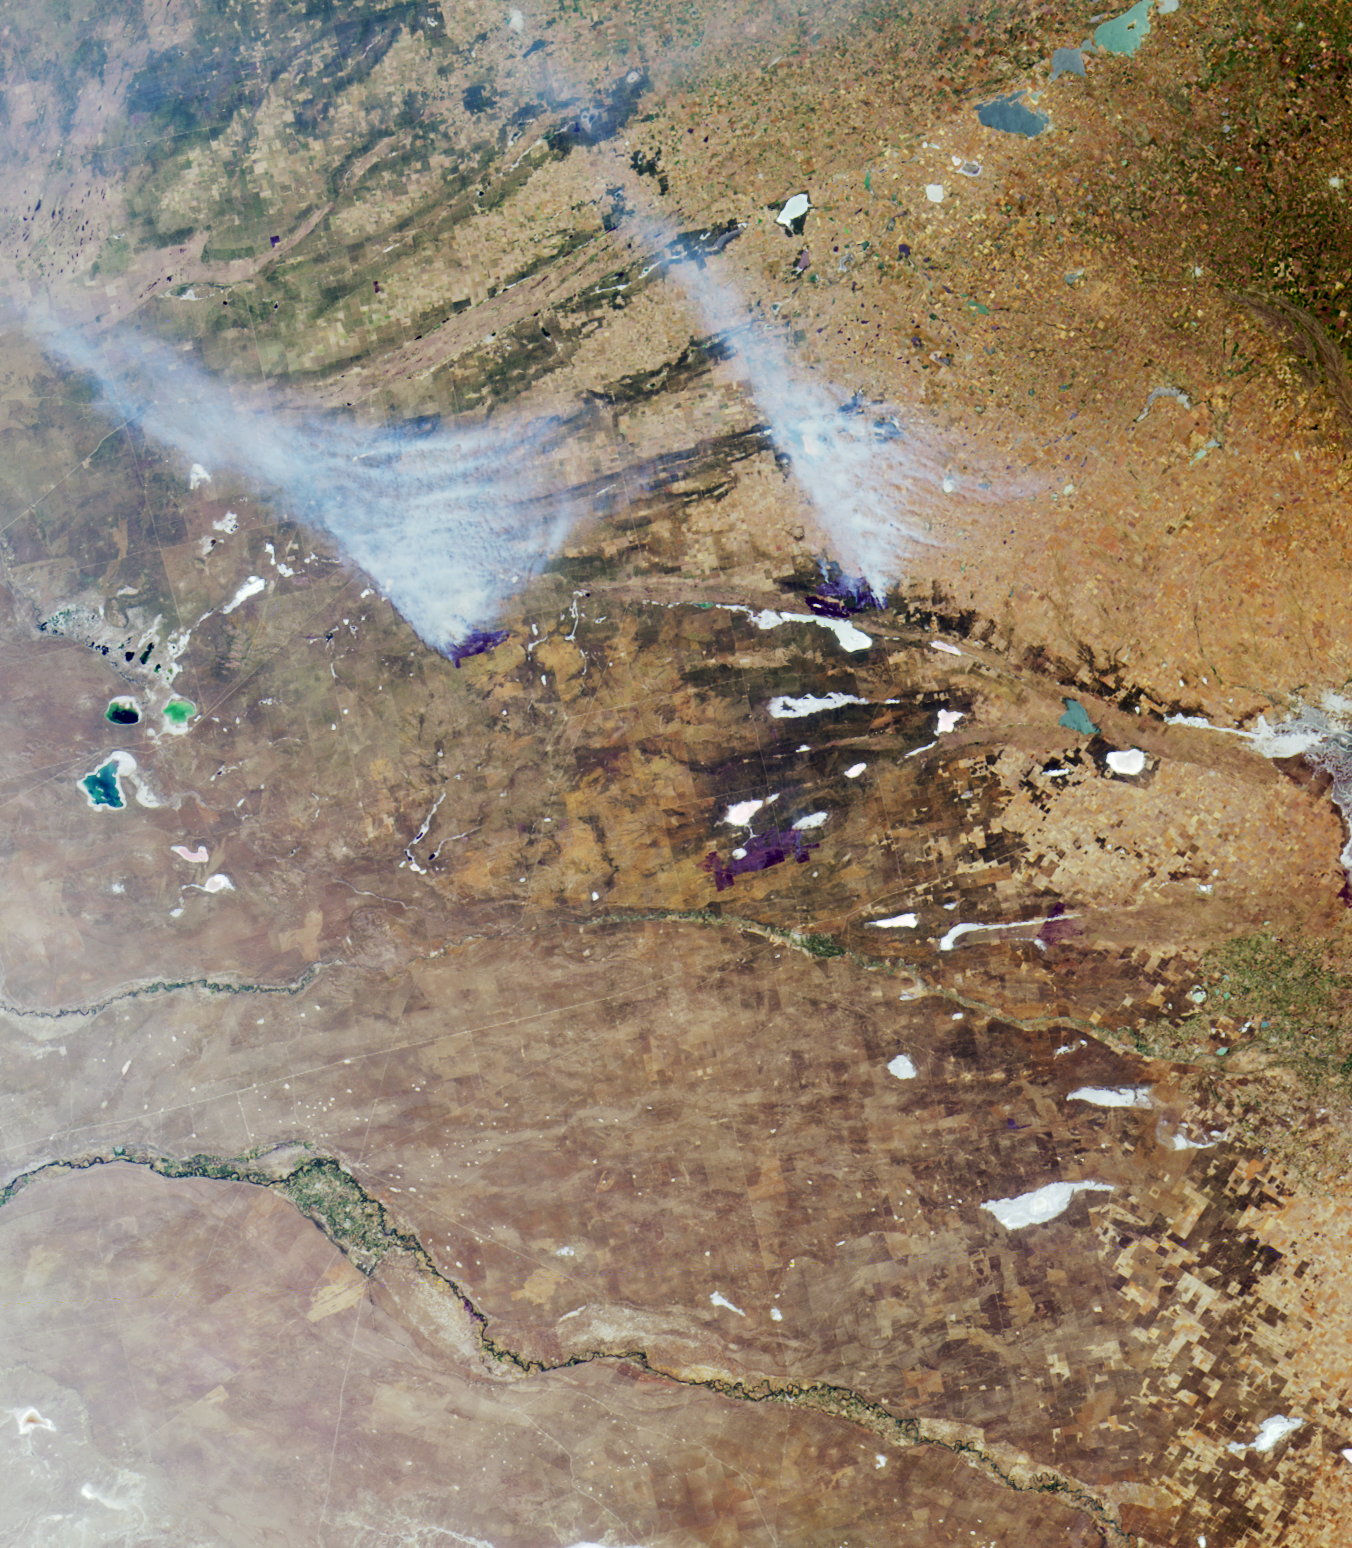

Where on Earth…? MISR Mystery Image Quiz #17:The Pampas of Argentina

The answers to this quiz appear in blue below each question.

1. Of the two large smoke plumes rising from fires near image center, one is burning within 10 kilometers of a major gas pipeline.

False. The major gas pipeline (the Nueba II) connecting the gas field in Neuquen to the port city of Bahia Blanca runs almost parallel and quite close to the highway (apparent as a thin white line crossing the Rio Colorado from southwest to northeast) that connects the two cities. At its closest point, this pipeline is at least 50 kilometers away from either of the two smoke plumes.

2. The blue, green, and silver-colored lakes and lagoons, and the white salt-encrusted lakes and marshes that appear throughout the image area, are usually drier during winter and wetter in the summer.

Both True and False accepted. La Pampa and Buenos Aires provinces receive most rainfall during summer, when the long dry season is broken. However, some years are driest during the middle of summer. In the summer of 2000/2001, the rains were late and the region was dry until after mid-summer.

3. Agriculture in this region is devoted primarily to vegetable and fruit production.

False. The main agricultural products are livestock, forage and cereal crops, soybeans and oil seeds. Fruit and vegetable production does not predominate.

4. There are fewer trees and forests in the region today than there were 500 years ago.

False. The native grasslands of the Pampas are reknowned for the scarcity of trees. Although there has been forest loss in surrounding regions, and although much of the native vegetation of the Pampas has been replaced by modern agriculture and cattle ranching, there were no forests in the Pampas 500 years ago.

5. The fresh waters that feed the silver-colored lakes in the upper-right corner of the image are described as an aid to digestion in a 19th century novel by a French science fiction author.

True. The waters of a small brook that feeds this chain of lakes (the Rio Guamini) is praised in Jules Verne’s book “In Search of the Castaways.”

6. The silver-colored area along the right-hand edge at image center is situated along the boundary of a city that was originally named for its white beaches.

True. The silver area corresponds with the outskirts of Bahia Blanca. The city was called “White Bay” because of its white, salt-encrusted shores that surround the bay. The bay and the city itself are not shown.

7. In the same year in which this image was acquired, a water contamination event occurred and residents of the aforementioned city were warned not to drink from the municipal water supply.

True. In April 2000 the city of Bahia Blanca warned its 420,000 residents to avoid using tap water because of the presence of toxic bacteria in the water at that time.

8. The dark blue lake apparent at left-hand edge of image center is named for its sweet waters and supports year-round commercial and sport fishing.

False. The dark blue lake, “La Dulce,” is named for its fresh water, and there is sport and commercial fishing for “pejerrey,” but there are long closed seasons, or “vedas,” and commercial fishing is allowed only a few months of the year.

9. The waters of the river that ends in a large alluvial fan (situated near the right-hand edge below image center), are saltier than the waters of the river below it, which continues to flow beyond the right-hand image edge.

True. The river that ends in the large alluvial fan is the Rio Colorado, and the river below it is the Rio Negro. At times, the excessively salty waters of the Salado-Chadileuvu-Curaco river system contaminate the waters of the Rio Colorado.

MISR was built and is managed by NASA’s Jet Propulsion Laboratory, Pasadena, CA, for NASA’s Office of Earth Science, Washington, DC. The Terra satellite is managed by NASA’s Goddard Space Flight Center, Greenbelt, MD. JPL is a division of the California Institute of Technology.

Credit: NASA/GSFC/LaRC/JPL, MISR Team.